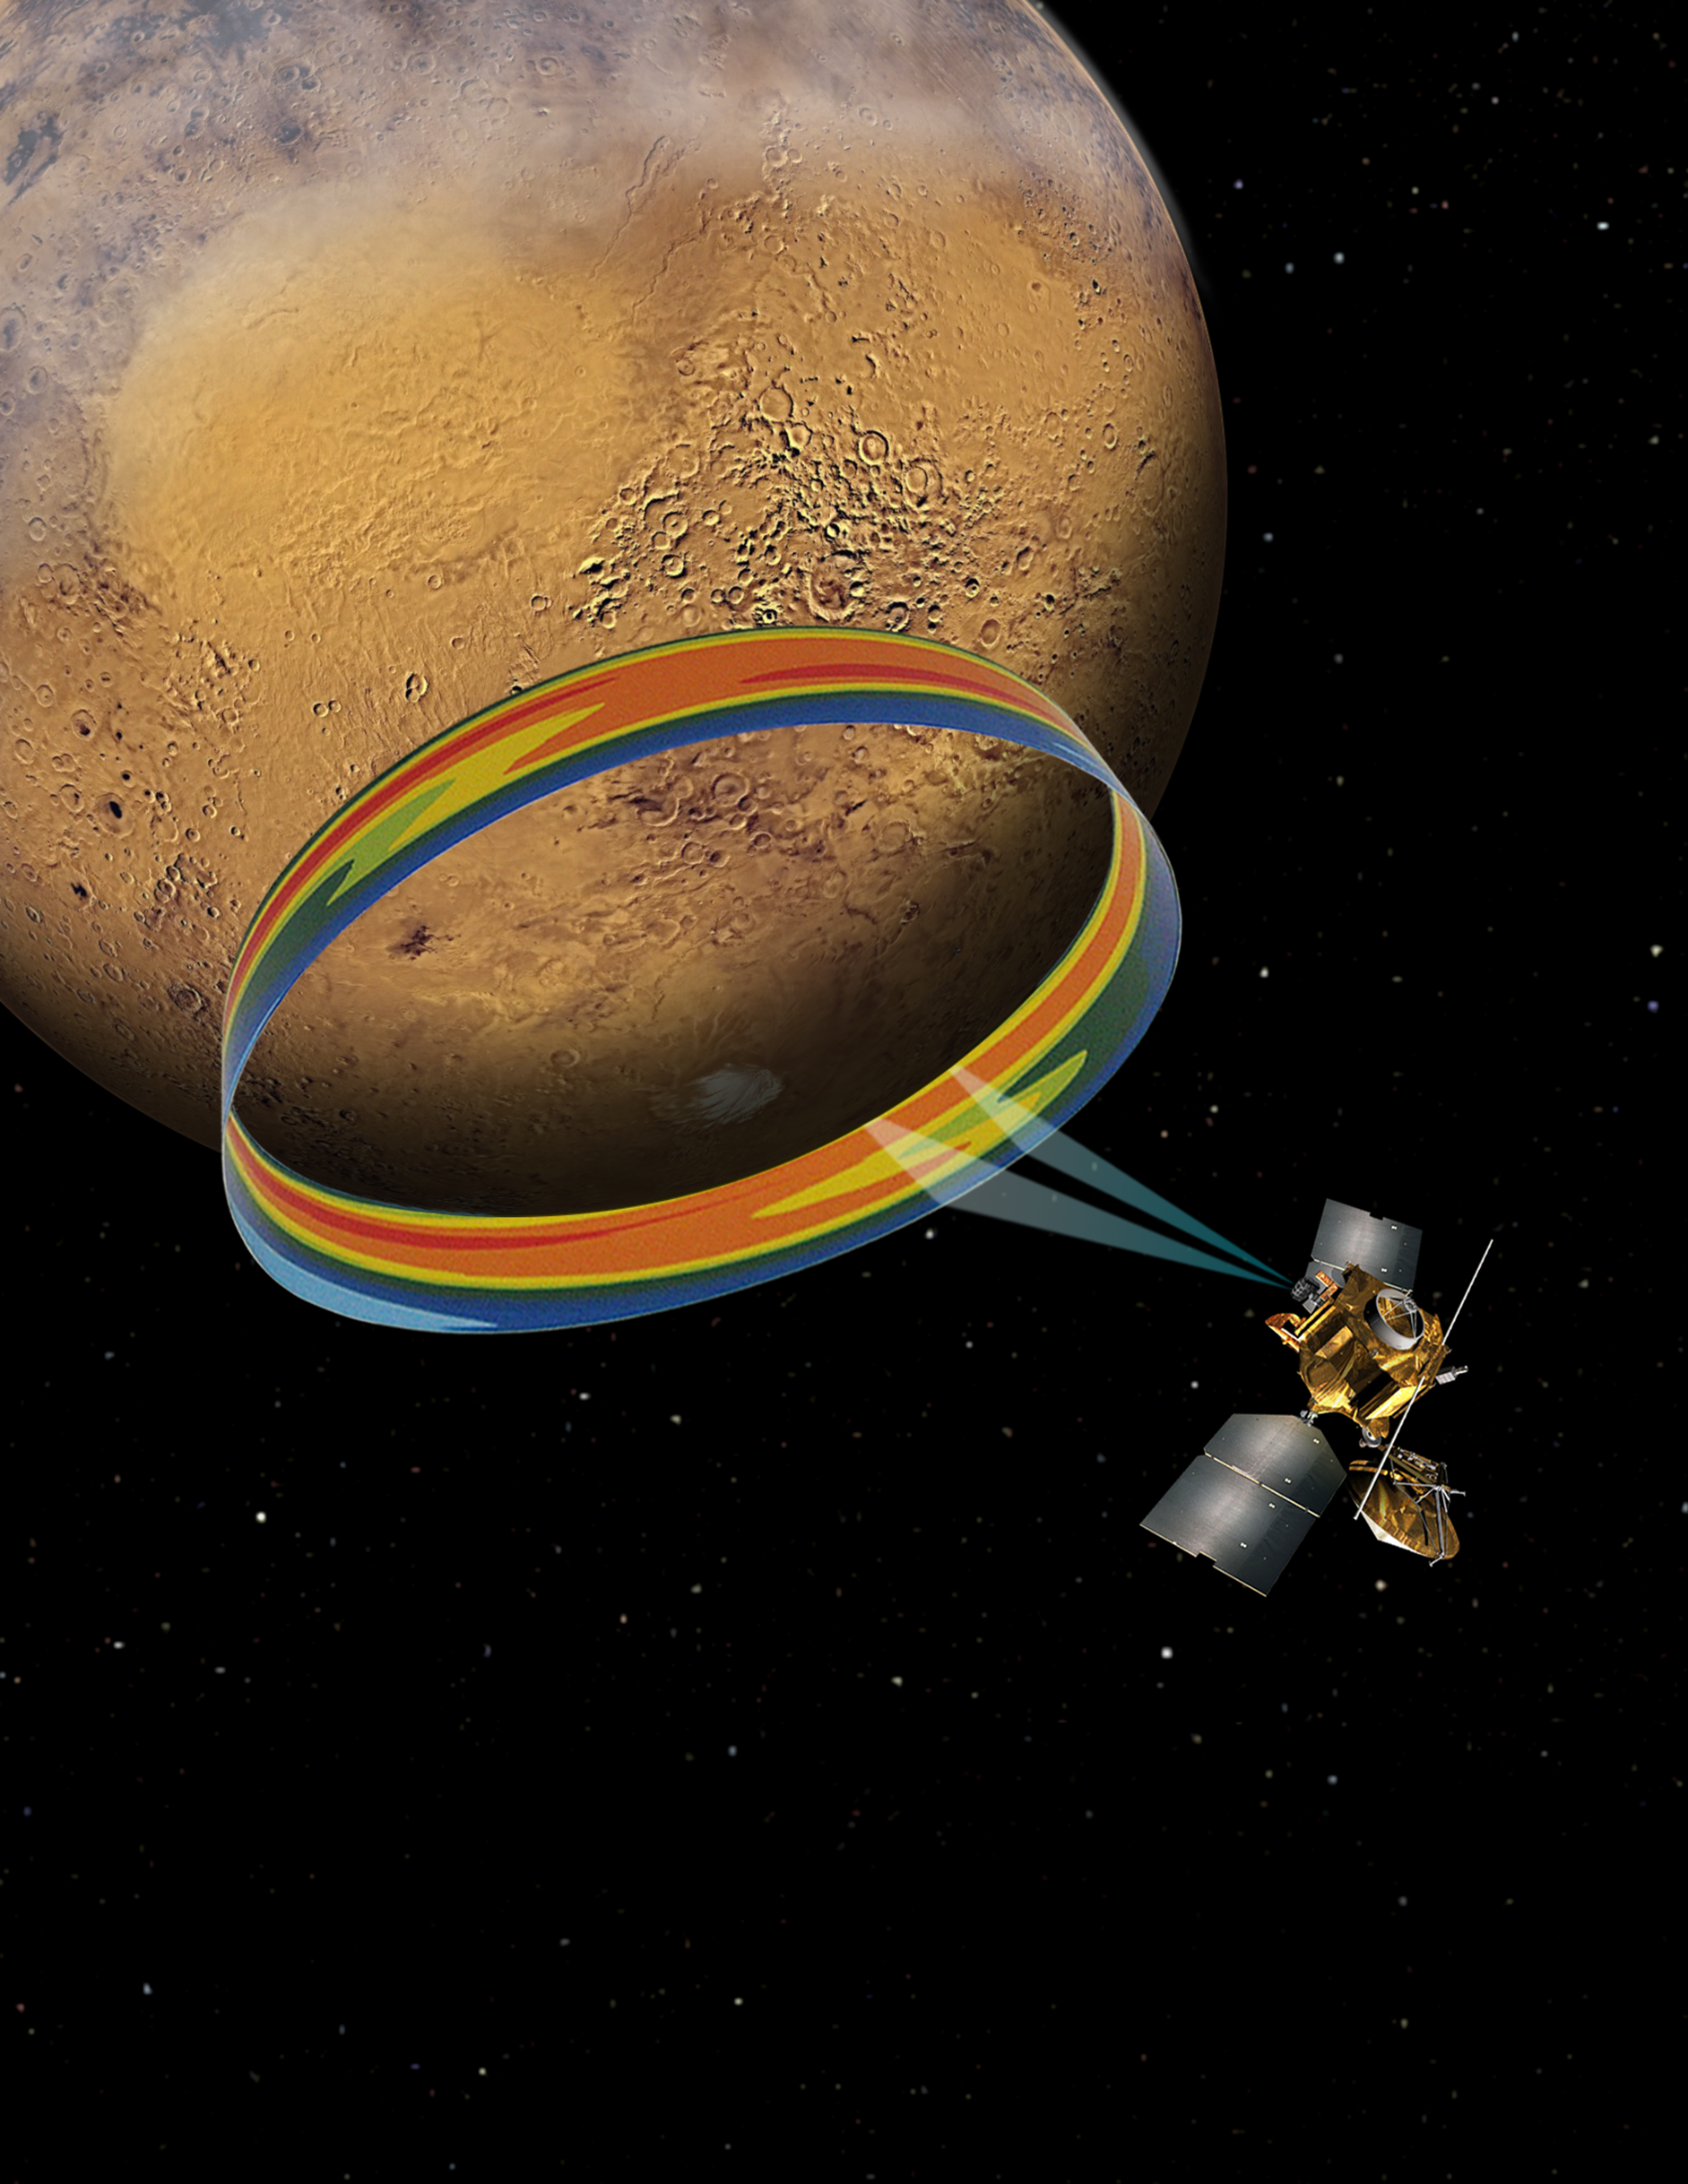

Scanning Martian Atmospheric Temperatures (Graphic)

This graphic depicts the Mars Climate Sounder instrument on NASA’s Mars Reconnaissance Orbiter measuring the temperature of a cross section of the Martian atmosphere as the orbiter passes above the south polar region.

The Mars Climate Sounder is an infrared radiometer that can be pointed sideways for detecting temperatures at different elevations above the surface of the planet. Multiple measurements since MRO arrived at Mars in 2006 have provided a record of atmospheric temperatures at different times of day on both the sunlit (daytime) and dark (nighttime) portions of the planet.

The data indicate that temperatures rise and fall not just once a day, as might be expected from simple warming by the sun, but twice, with a rise during the nighttime as well as during daytime. Researchers have identified the cause for this pattern to be the thin water-ice clouds that form in the equatorial region of Mars. The water-ice clouds absorb infrared light emitted from the Martian surface, and that absorption heats the middle atmosphere.

In the graphic, orange and yellow represent higher temperature than green or blue. These results are described in a paper being published by the journal Geophysical Research Letters.

NASA’s Jet Propulsion Laboratory, a division of the California Institute of Technology in Pasadena, provided the Mars Climate Sounder instrument and manages the Mars Reconnaissance Orbiter Project for NASA’s Science Mission Directorate in Washington.

Credit: NASA/JPL-Caltech